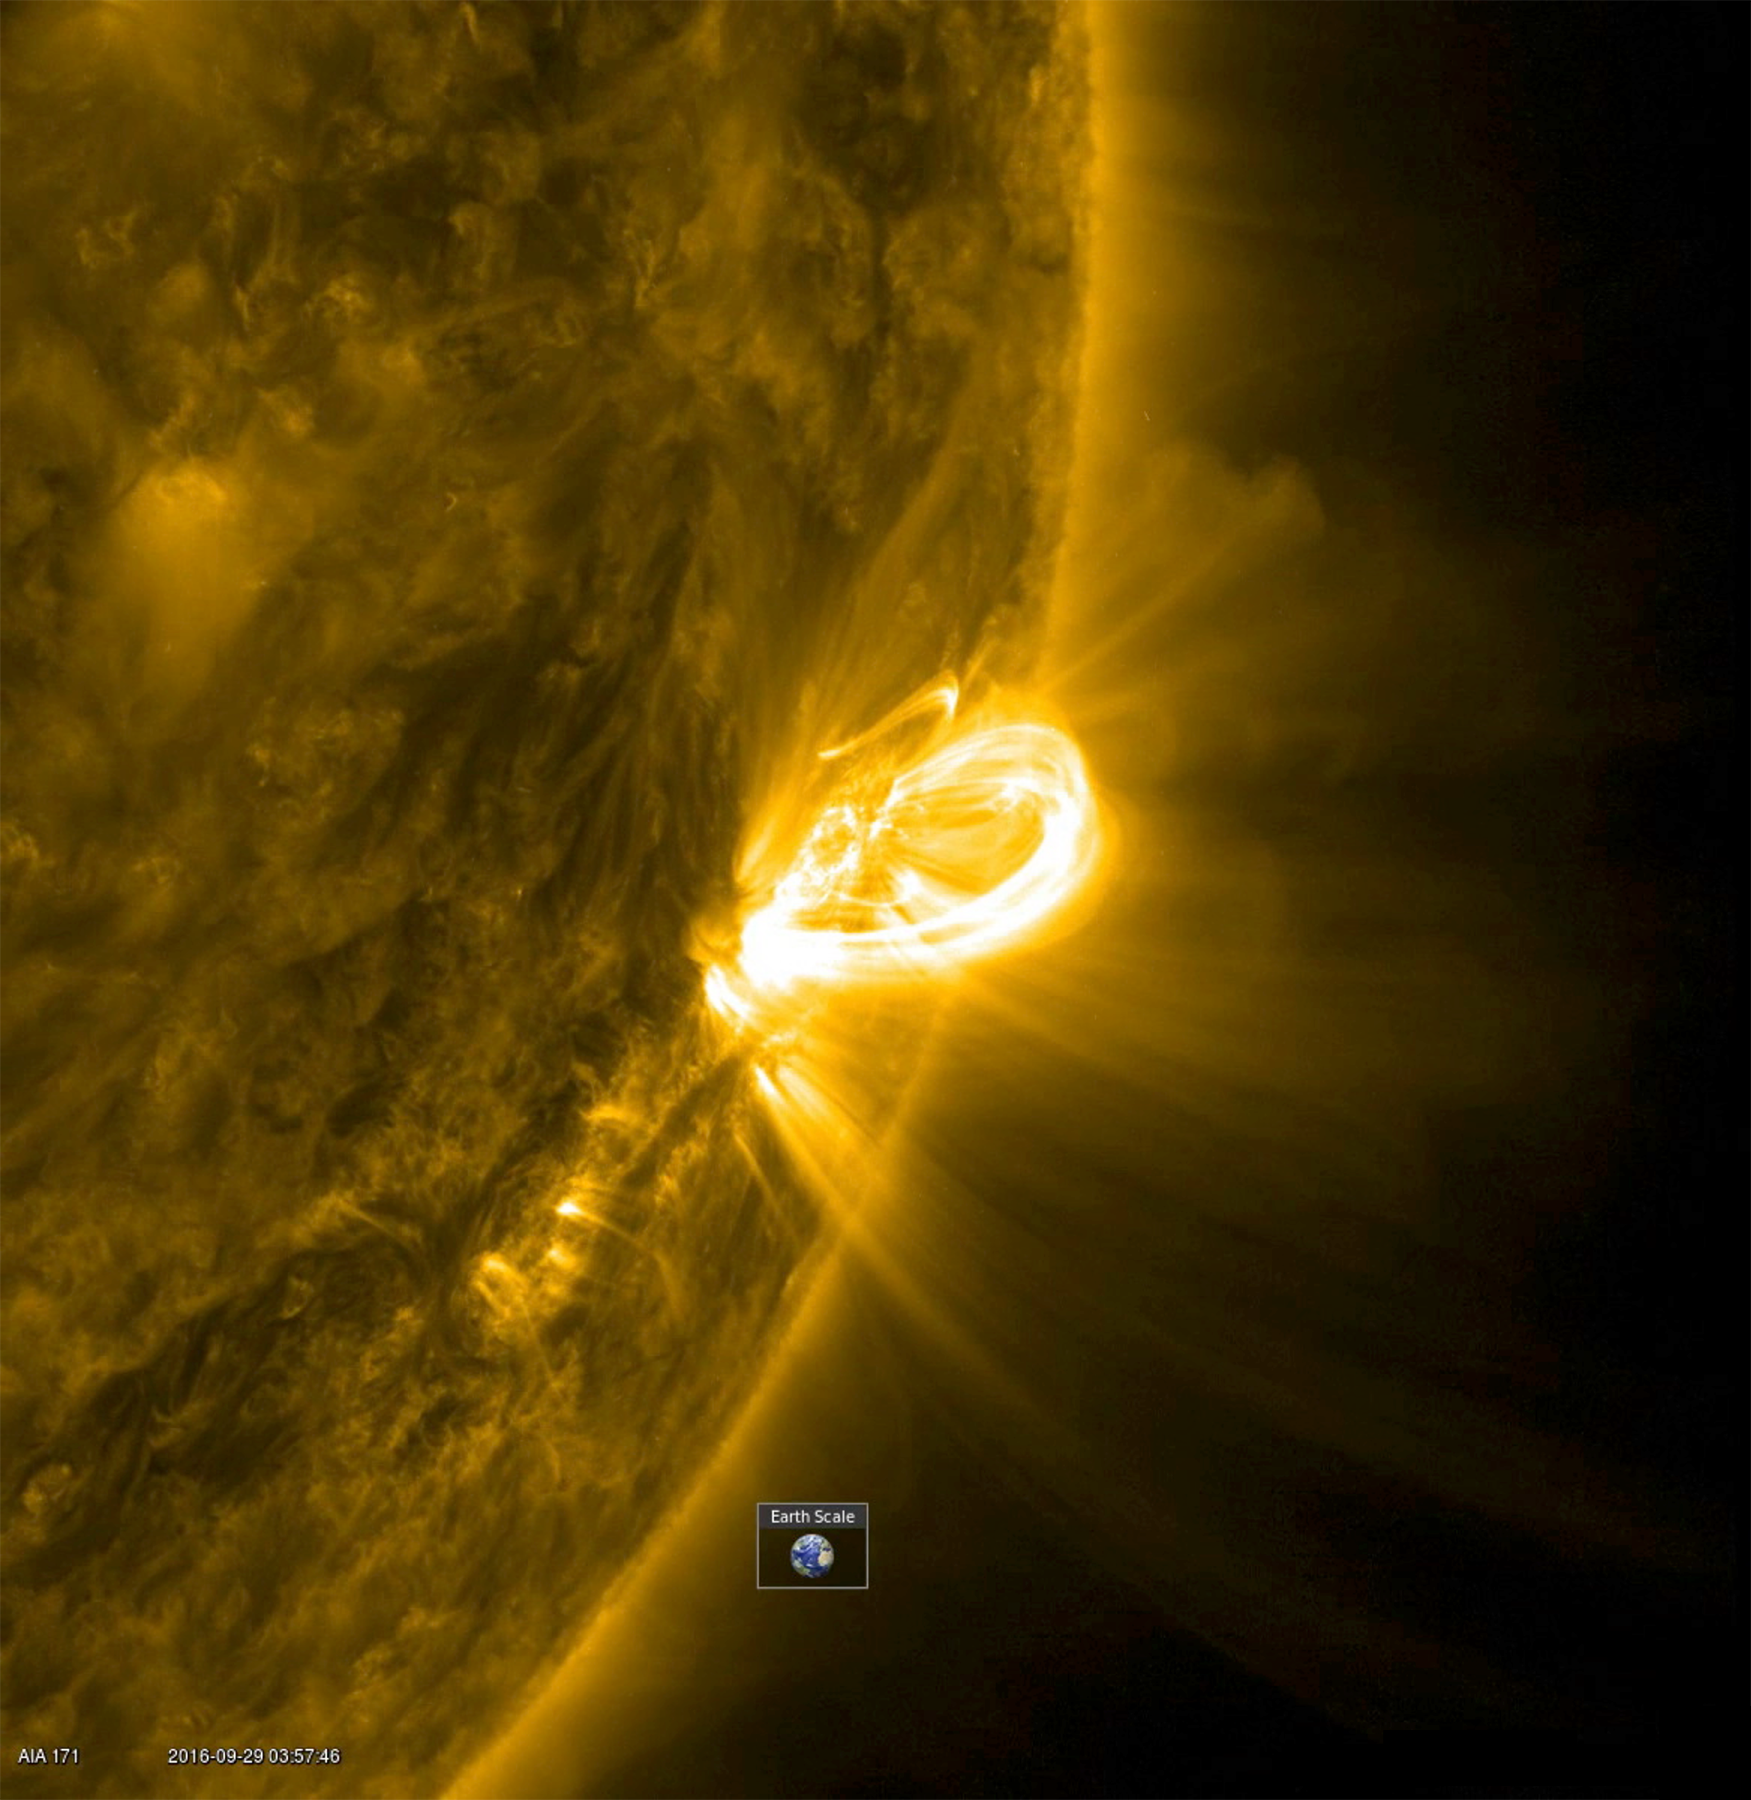

Magnetic Field Arches

When an active region rotated into a profile view, SDO was able to capture the magnificent loops arching above an active region (Sept. 28-29, 2016). Active region are areas of strong magnetic fields. The magnetic field lines above these regions are illuminated by charged particles spiraling along them. The images were taken in a wavelength of extreme ultraviolet light. The video covers 12 hours of activity. The Earth was inset to give a sense of the scale of these towering arches.

Movies
PIA21101_171loops_close_Sept_big.mp4
PIA21101_171loops_close_Sept_sm.mp4

SDO is managed by NASA’s Goddard Space Flight Center, Greenbelt, Maryland, for NASA’s Science Mission Directorate, Washington. Its Atmosphere Imaging Assembly was built by the Lockheed Martin Solar Astrophysics Laboratory (LMSAL), Palo Alto, California.

Credit: NASA/GSFC/Solar Dynamics Observatory